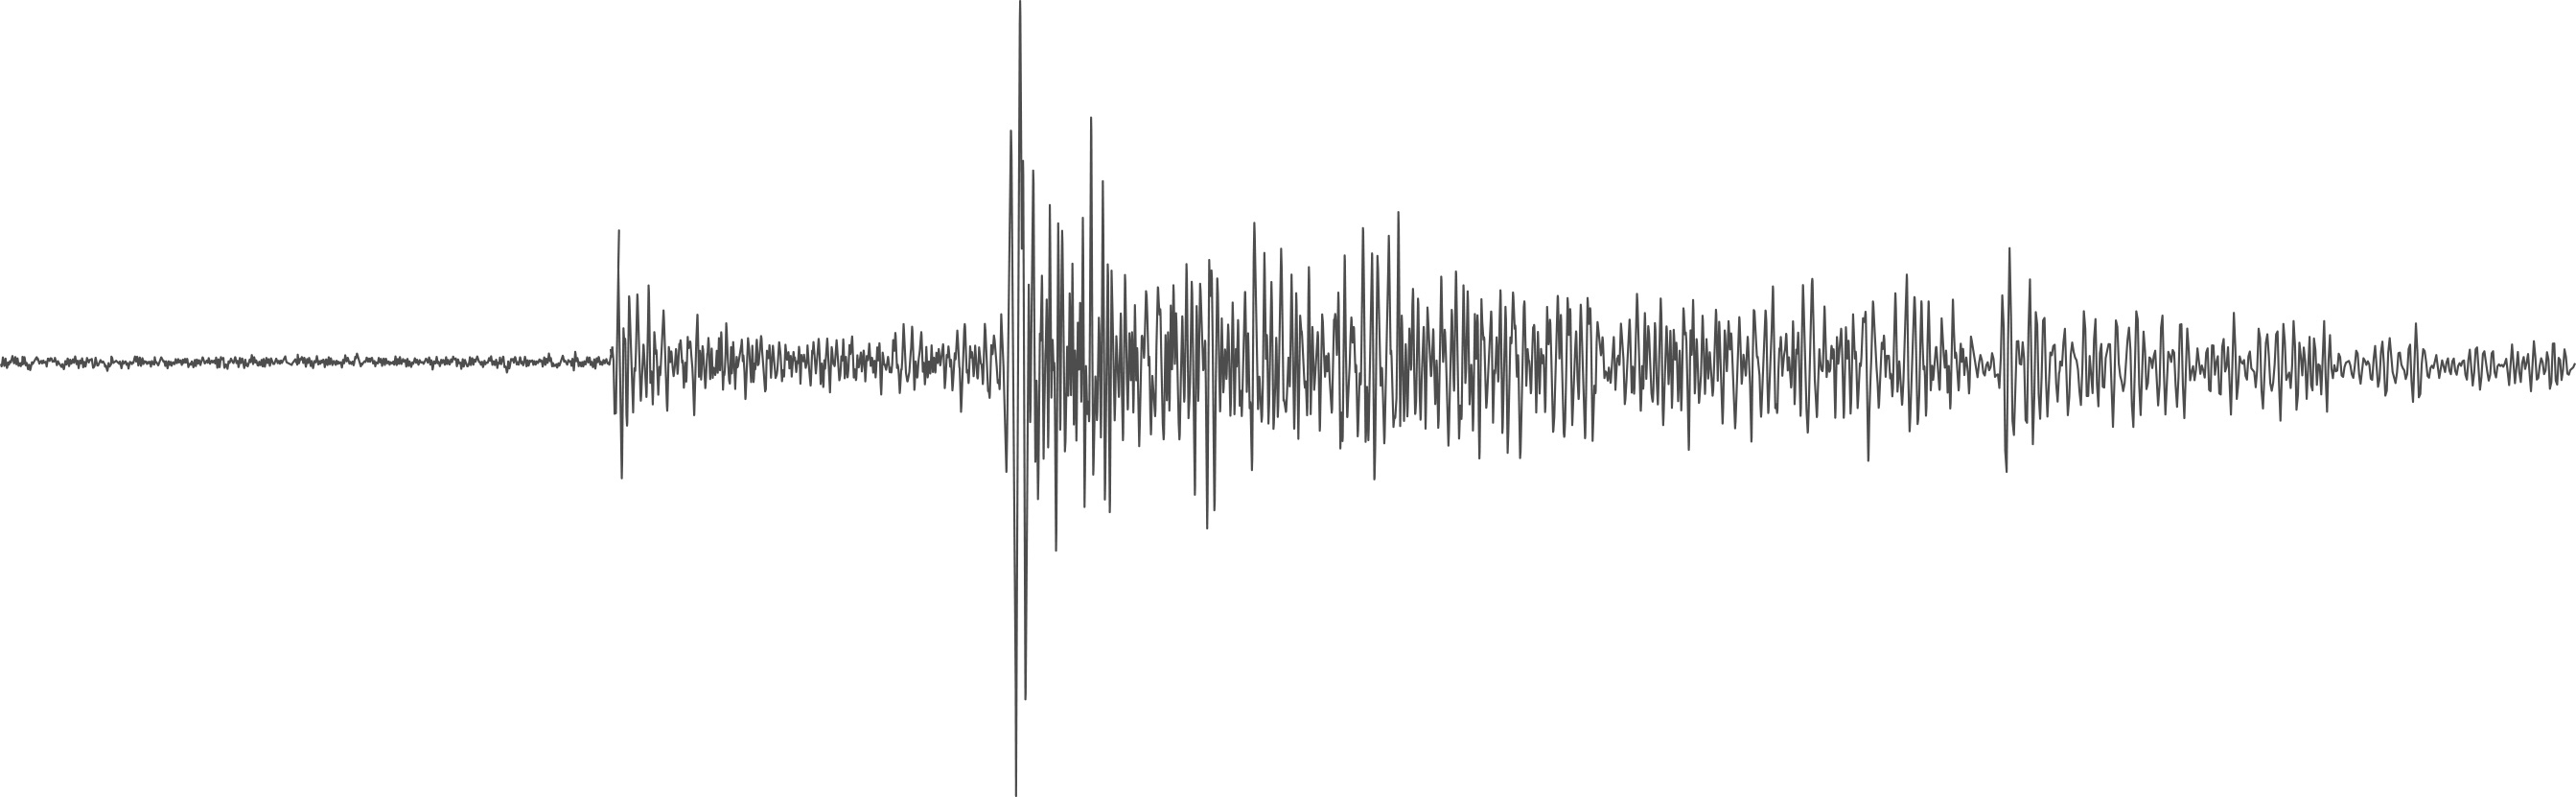

Seismogram From Mars

NASA’s InSight lander detected a marsquake, represented here as a seismogram, on July 25, 2019, the 235th Martian day, or sol, of its mission. Seismologists study the wiggles in seismograms in order to confirm whether they’re really seeing a quake or noise caused by wind.

The InSight mission is led by NASA’s Jet Propulsion Laboratory in Southern California. JPL manages InSight for NASA’s Science Mission Directorate. InSight is part of NASA’s Discovery Program, managed by the agency’s Marshall Space Flight Center in Huntsville, Alabama. Lockheed Martin Space in Denver built the InSight spacecraft, including its cruise stage and lander, and supports spacecraft operations for the mission.

A number of European partners, including France’s Centre National d’Études Spatiales (CNES) and the German Aerospace Center (DLR), are supporting the InSight mission. CNES provided the Seismic Experiment for Interior Structure (SEIS) instrument to NASA, with the principal investigator at IPGP (Institut de Physique du Globe de Paris). Significant contributions for SEIS came from IPGP; the Max Planck Institute for Solar System Research (MPS) in Germany; the Swiss Federal Institute of Technology (ETH Zurich) in Switzerland; Imperial College London and Oxford University in the United Kingdom; and JPL. DLR provided the Heat Flow and Physical Properties Package (HP3) instrument, with significant contributions from the Space Research Center (CBK) of the Polish Academy of Sciences and Astronika in Poland. Spain’s Centro de Astrobiología (CAB) supplied the temperature and wind sensors.

Credit: NASA/JPL-Caltech